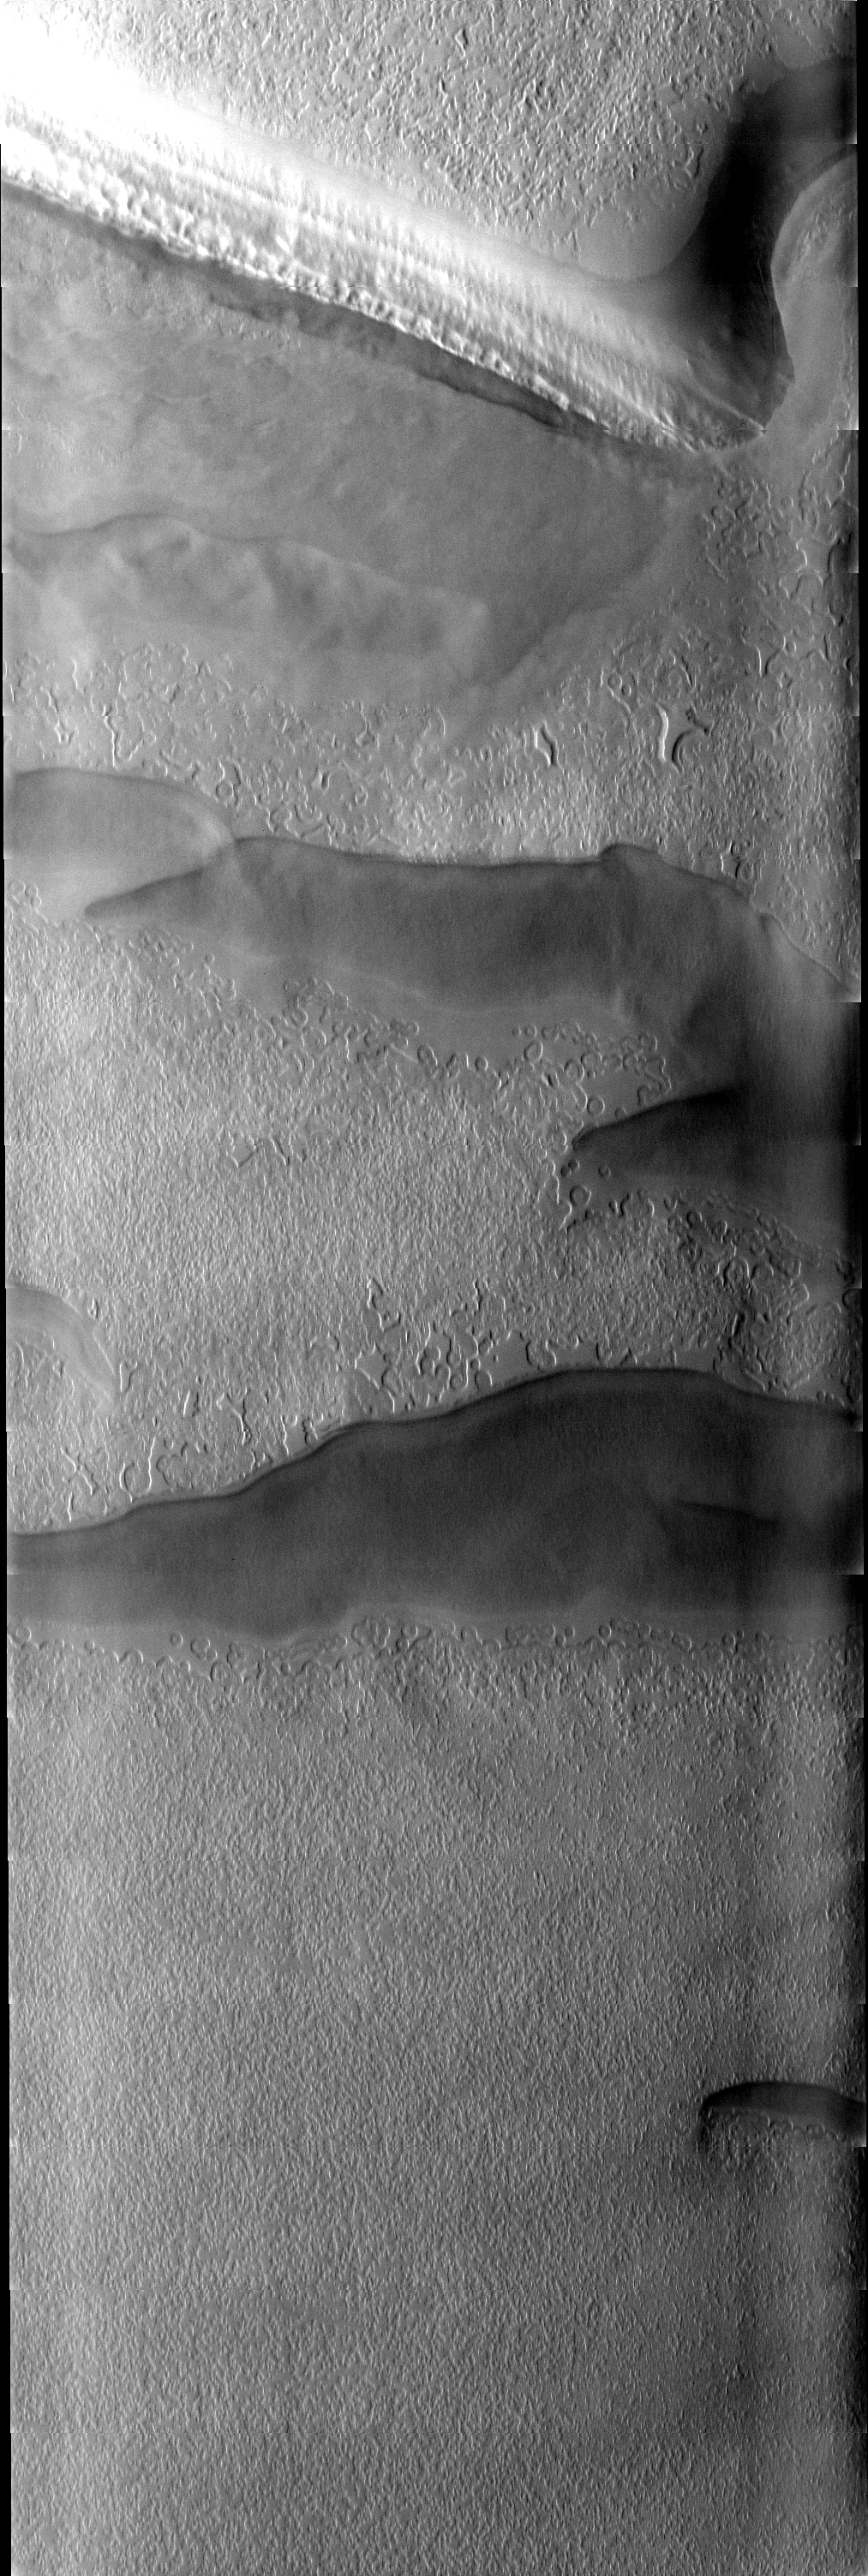

South Polar Spring

This image of the south polar cap was collected at the start of southern spring. The low sun angle highlights the different surface textures.

Image information: VIS instrument. Latitude -86.8N, Longitude 276.4E. 17 meter/pixel resolution.

Please see the THEMIS Data Citation Note for details on crediting THEMIS images.

Note: this THEMIS visual image has not been radiometrically nor geometrically calibrated for this preliminary release. An empirical correction has been performed to remove instrumental effects. A linear shift has been applied in the cross-track and down-track direction to approximate spacecraft and planetary motion. Fully calibrated and geometrically projected images will be released through the Planetary Data System in accordance with Project policies at a later time.

NASA’s Jet Propulsion Laboratory manages the 2001 Mars Odyssey mission for NASA’s Office of Space Science, Washington, D.C. The Thermal Emission Imaging System (THEMIS) was developed by Arizona State University, Tempe, in collaboration with Raytheon Santa Barbara Remote Sensing. The THEMIS investigation is led by Dr. Philip Christensen at Arizona State University. Lockheed Martin Astronautics, Denver, is the prime contractor for the Odyssey project, and developed and built the orbiter. Mission operations are conducted jointly from Lockheed Martin and from JPL, a division of the California Institute of Technology in Pasadena.

Credit: NASA/JPL/ASU